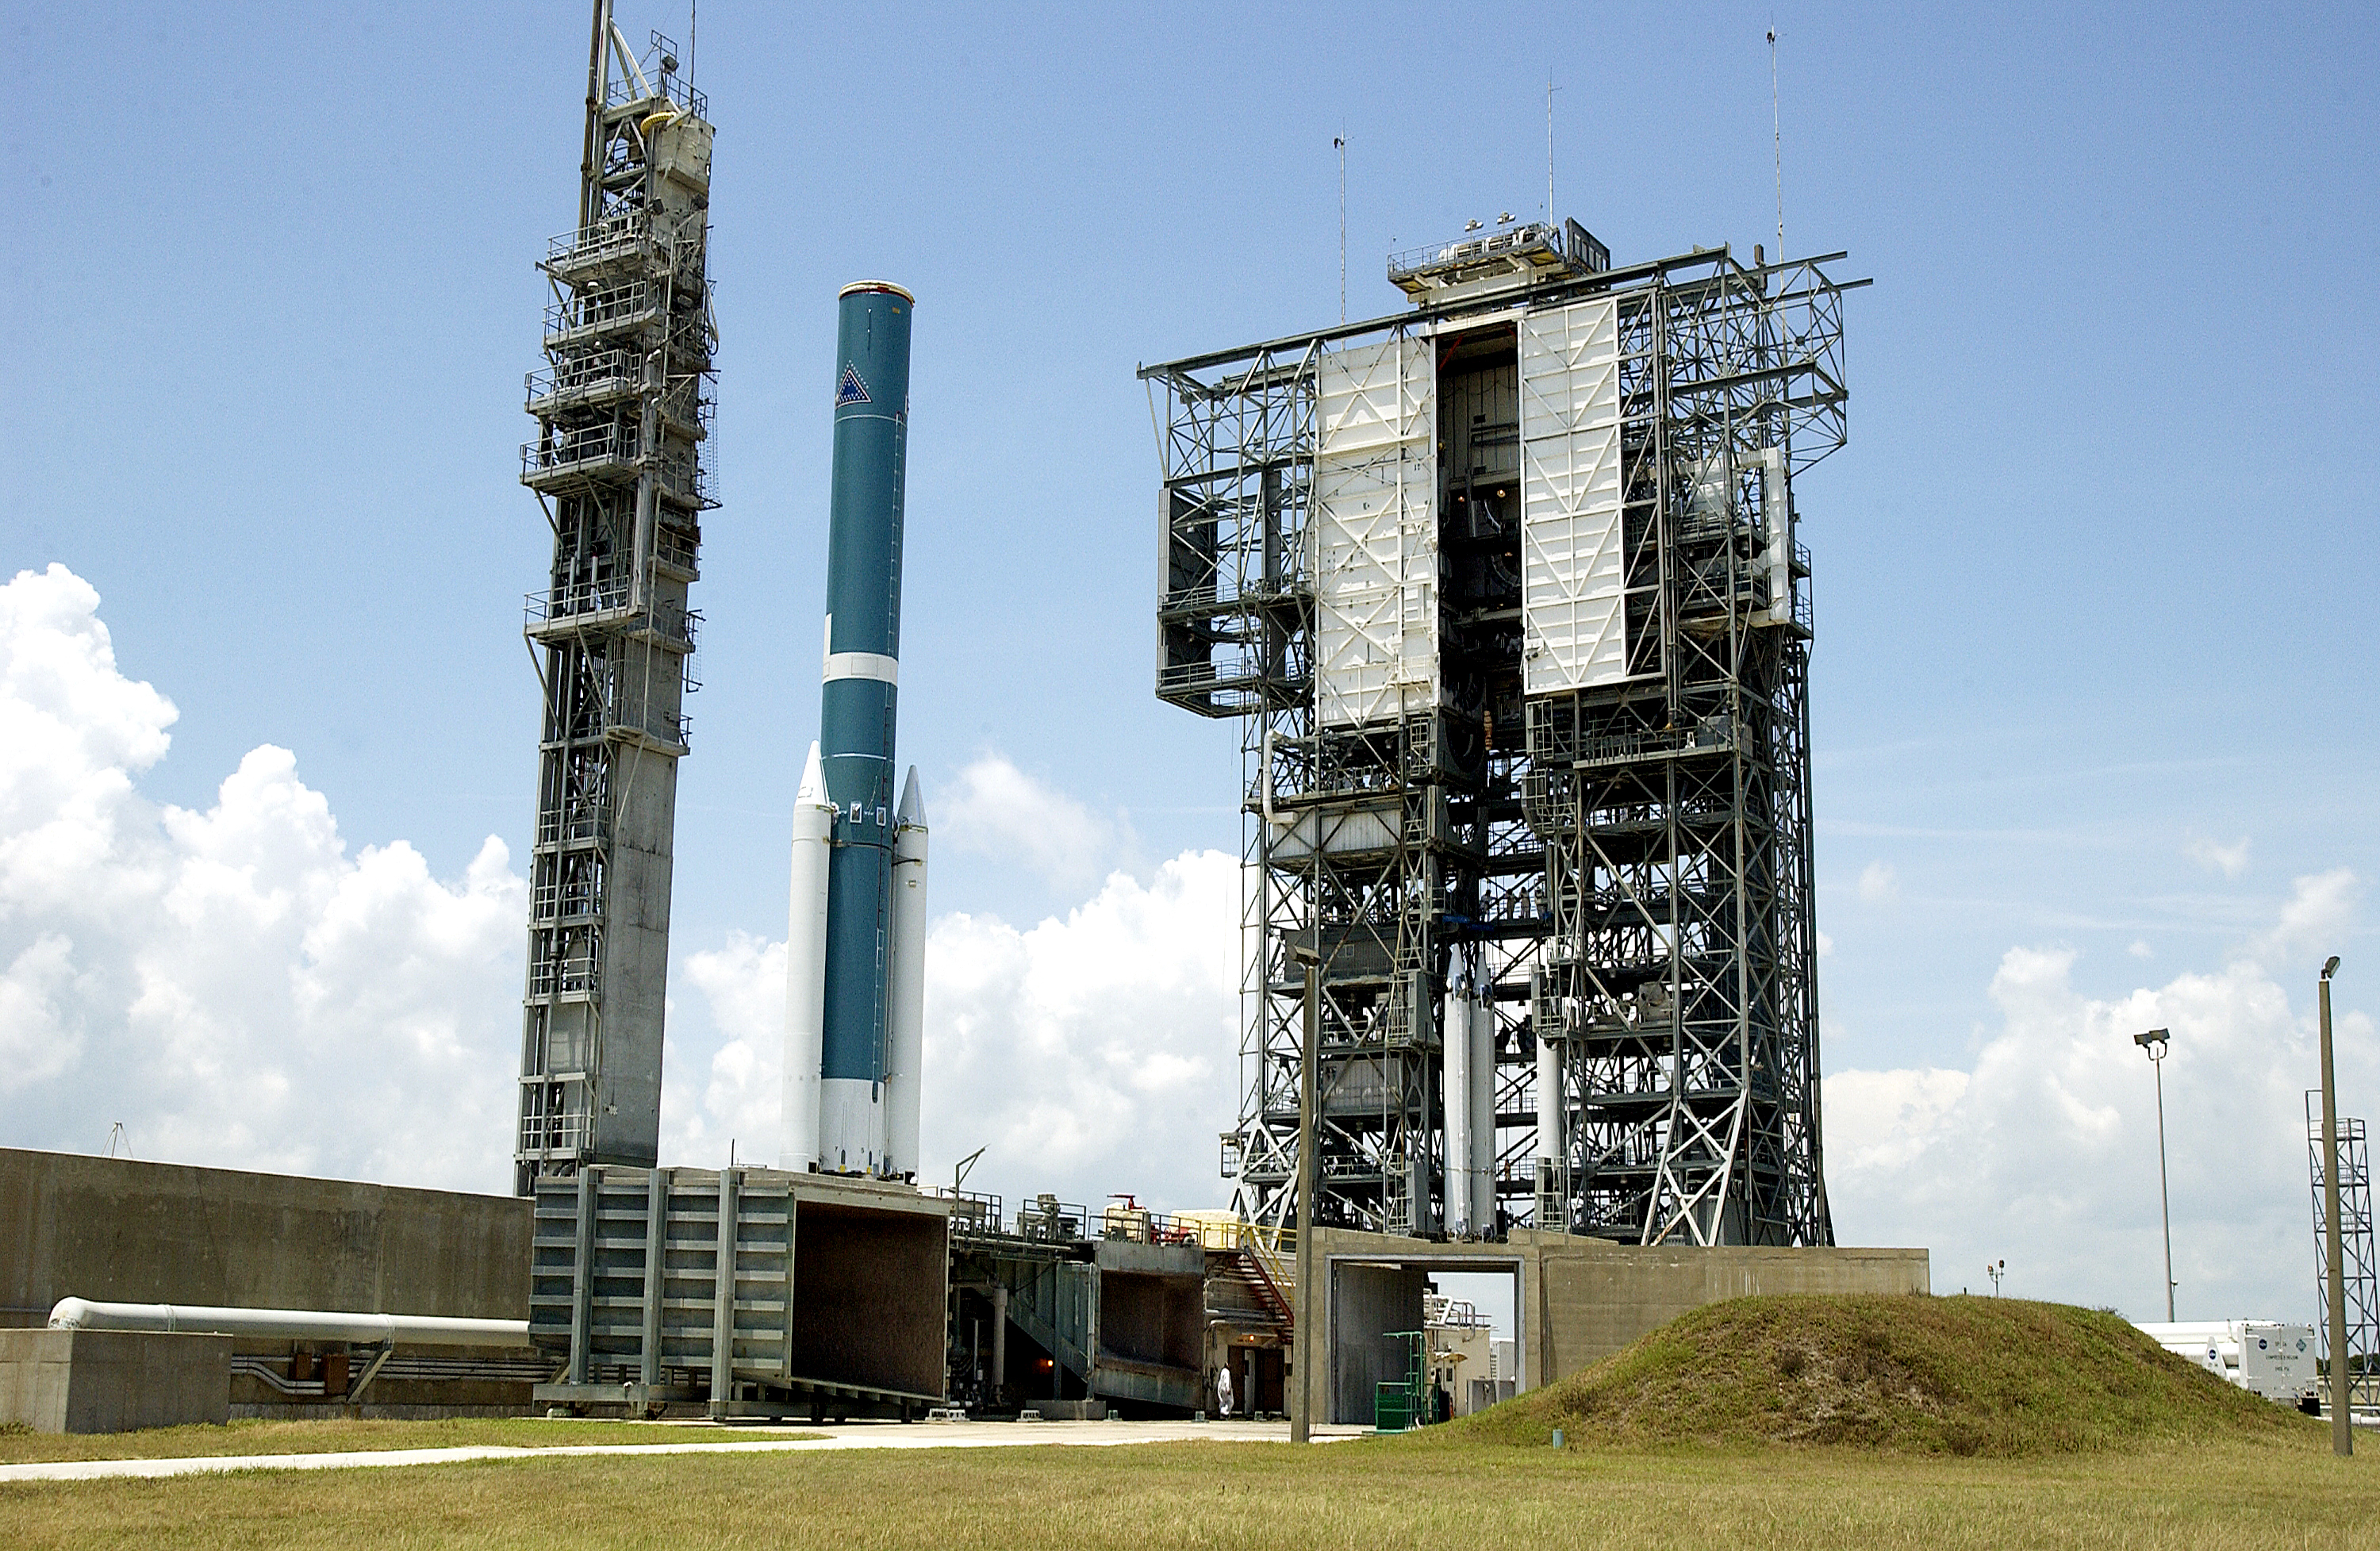

Solid Rocket Booster

Additional solid rocket boosters wait to be mated to the first stage of Spitzer's Delta II rocket

Credit: NASA/KSC